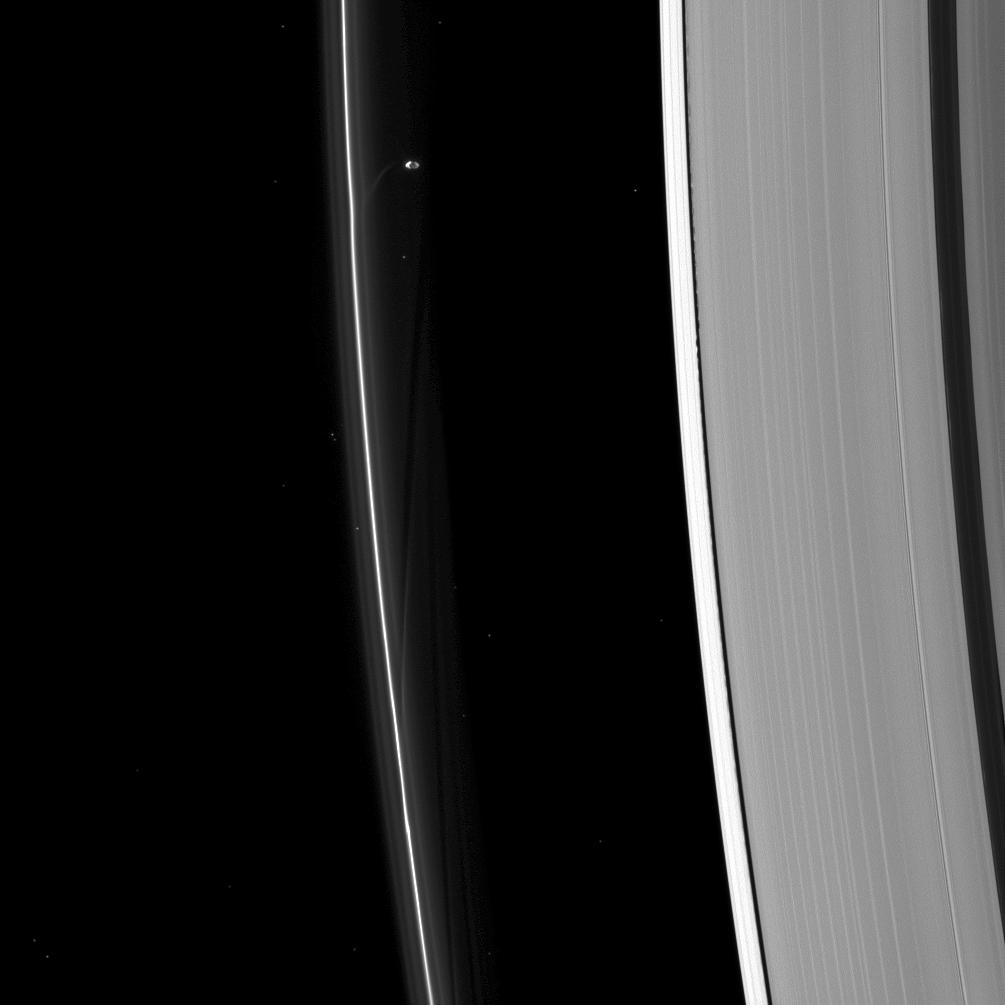

Artists at Work

Saturn’s moons create art on the canvas of Saturn’s rings with gravity as their tool. Here Prometheus is seen sculpting the F ring while Daphnis (too small to discern in this image) raises waves on the edges of the Keeler gap.

Prometheus (53 miles, or 86 kilometers across) is just above image center while Daphnis (5 miles, or 8 kilometers across), although too small to see in its location in the Keeler gap just to the right of center, can be located by the waves it creates on the edges of the gap. Prometheus and stars have been brightened by a factor of 2 relative to the rest of the image to enhance their visibility. There are 20 stars visible in this image.

This view looks toward the unilluminated side of the rings from about 53 degrees below the ringplane. The image was taken in visible light with the Cassini spacecraft narrow-angle camera on Aug. 25, 2013.

The view was acquired at a distance of approximately 1.2 million miles (1.9 million kilometers) from Saturn and at a Sun-Saturn-spacecraft, or phase, angle of 111 degrees. Image scale is 7 miles (11 kilometers) per pixel.

The Cassini-Huygens mission is a cooperative project of NASA, the European Space Agency and the Italian Space Agency. The Jet Propulsion Laboratory, a division of the California Institute of Technology in Pasadena, manages the mission for NASA’s Science Mission Directorate, Washington, D.C. The Cassini orbiter and its two onboard cameras were designed, developed and assembled at JPL. The imaging operations center is based at the Space Science Institute in Boulder, Colo.

Credit: NASA/JPL-Caltech/Space Science Institute